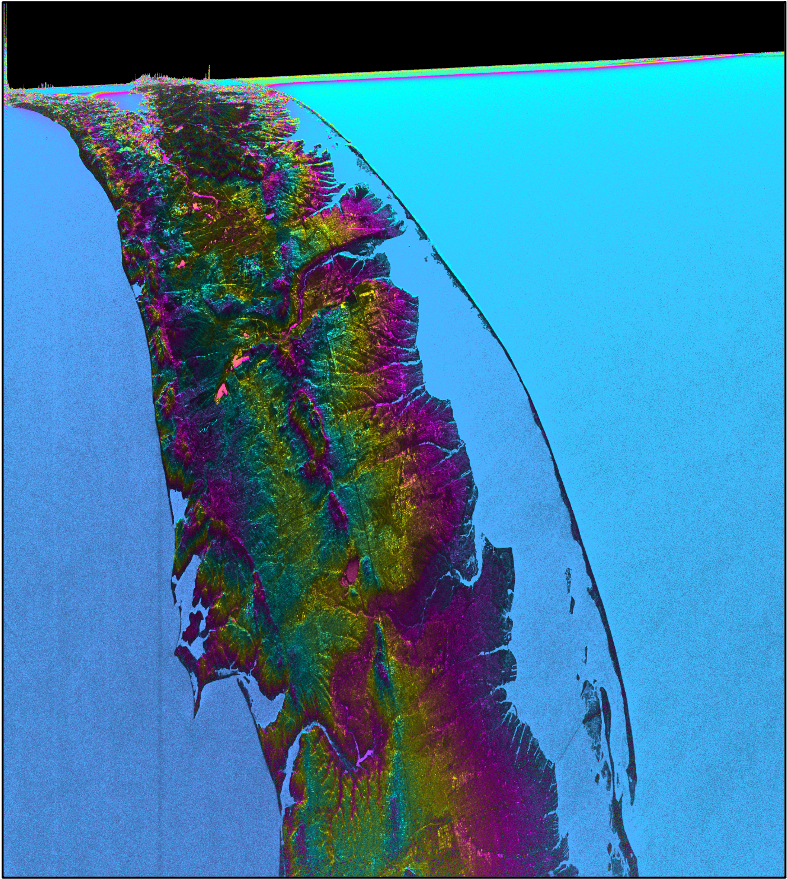

SWOT Satellite’s Land ‘First Light’

This visualization shows water features on New York’s Long Island – shown as bright pink splotches nestled within the landscape. Purple, yellow, green, and dark blue shades represent different land elevations, while the surrounding ocean is a lighter blue. The data was collected on Jan. 21, 2023, by an instrument on the Surface Water and Ocean Topography (SWOT) satellite called the Ka-band Radar Interferometer (KaRIn).

KaRIn is the scientific heart of the SWOT mission. It’s a radar instrument with one antenna at each end of a boom thatâ€™s 33 feet (10 meters) long. This enables KaRIn to look off to either side of a center line directly below the satellite as the instrument bounces microwave signals off of Earth’s surface. The returning radar signals arrive at each antenna slightly out of step, or phase, from one another. When these signals are combined with other information about the antennas and the satellite’s altitude, scientists will be able to map the height of water on Earth’s surface with never-before-seen clarity.

This initial inland image is a tantalizing indication of how SWOT can measure details of smaller lakes, ponds, and rivers in ways that satellites could not before. Such data will be used to produce an extraordinary accounting of the freshwater on Earth’s surface in ways useful to researchers, policymakers, and water resource managers.

Led by NASA and the French space agency Centre National d’Études Spatiales (CNES), SWOT will measure the height of water on over 90% of Earth’s surface, providing a high-definition survey of our planet’s water for the first time. The satellite’s measurements of freshwater bodies and the ocean will provide insights into how the ocean influences climate change; how a warming world affects lakes, rivers, and reservoirs; and how communities can better prepare for floods and other disasters.

Launched on Dec. 16, 2022, from Vandenberg Space Force Base in central California, SWOT is now in a six-month period called commissioning, calibration and validation. This is when engineers on the mission check out the satellite’s systems and science instruments to ensure data accuracy before the start of science operations in July.

SWOT was jointly developed by NASA and CNES, with contributions from the Canadian Space Agency (CSA) and the UK Space Agency. NASA’s Jet Propulsion Laboratory, which is managed for the agency by Caltech in Pasadena, California, leads the U.S. component of the project. For the flight system payload, NASA provided the Ka-band Radar Interferometer (KaRIn) instrument, a GPS science receiver, a laser retroreflector, a two-beam microwave radiometer, and NASA instrument operations. CNES provided the Doppler Orbitography and Radioposition Integrated by Satellite (DORIS) system, the dual frequency Poseidon altimeter (developed by Thales Alenia Space), the KaRIn radio-frequency subsystem (together with Thales Alenia Space and with support from the UK Space Agency), the satellite platform, and ground operations. CSA provided the KaRIn high-power transmitter assembly. NASA provided the launch vehicle and the agency’s Launch Services Program, based at Kennedy Space Center, managed the associated launch services.

Credit: NASA/JPL-Caltech